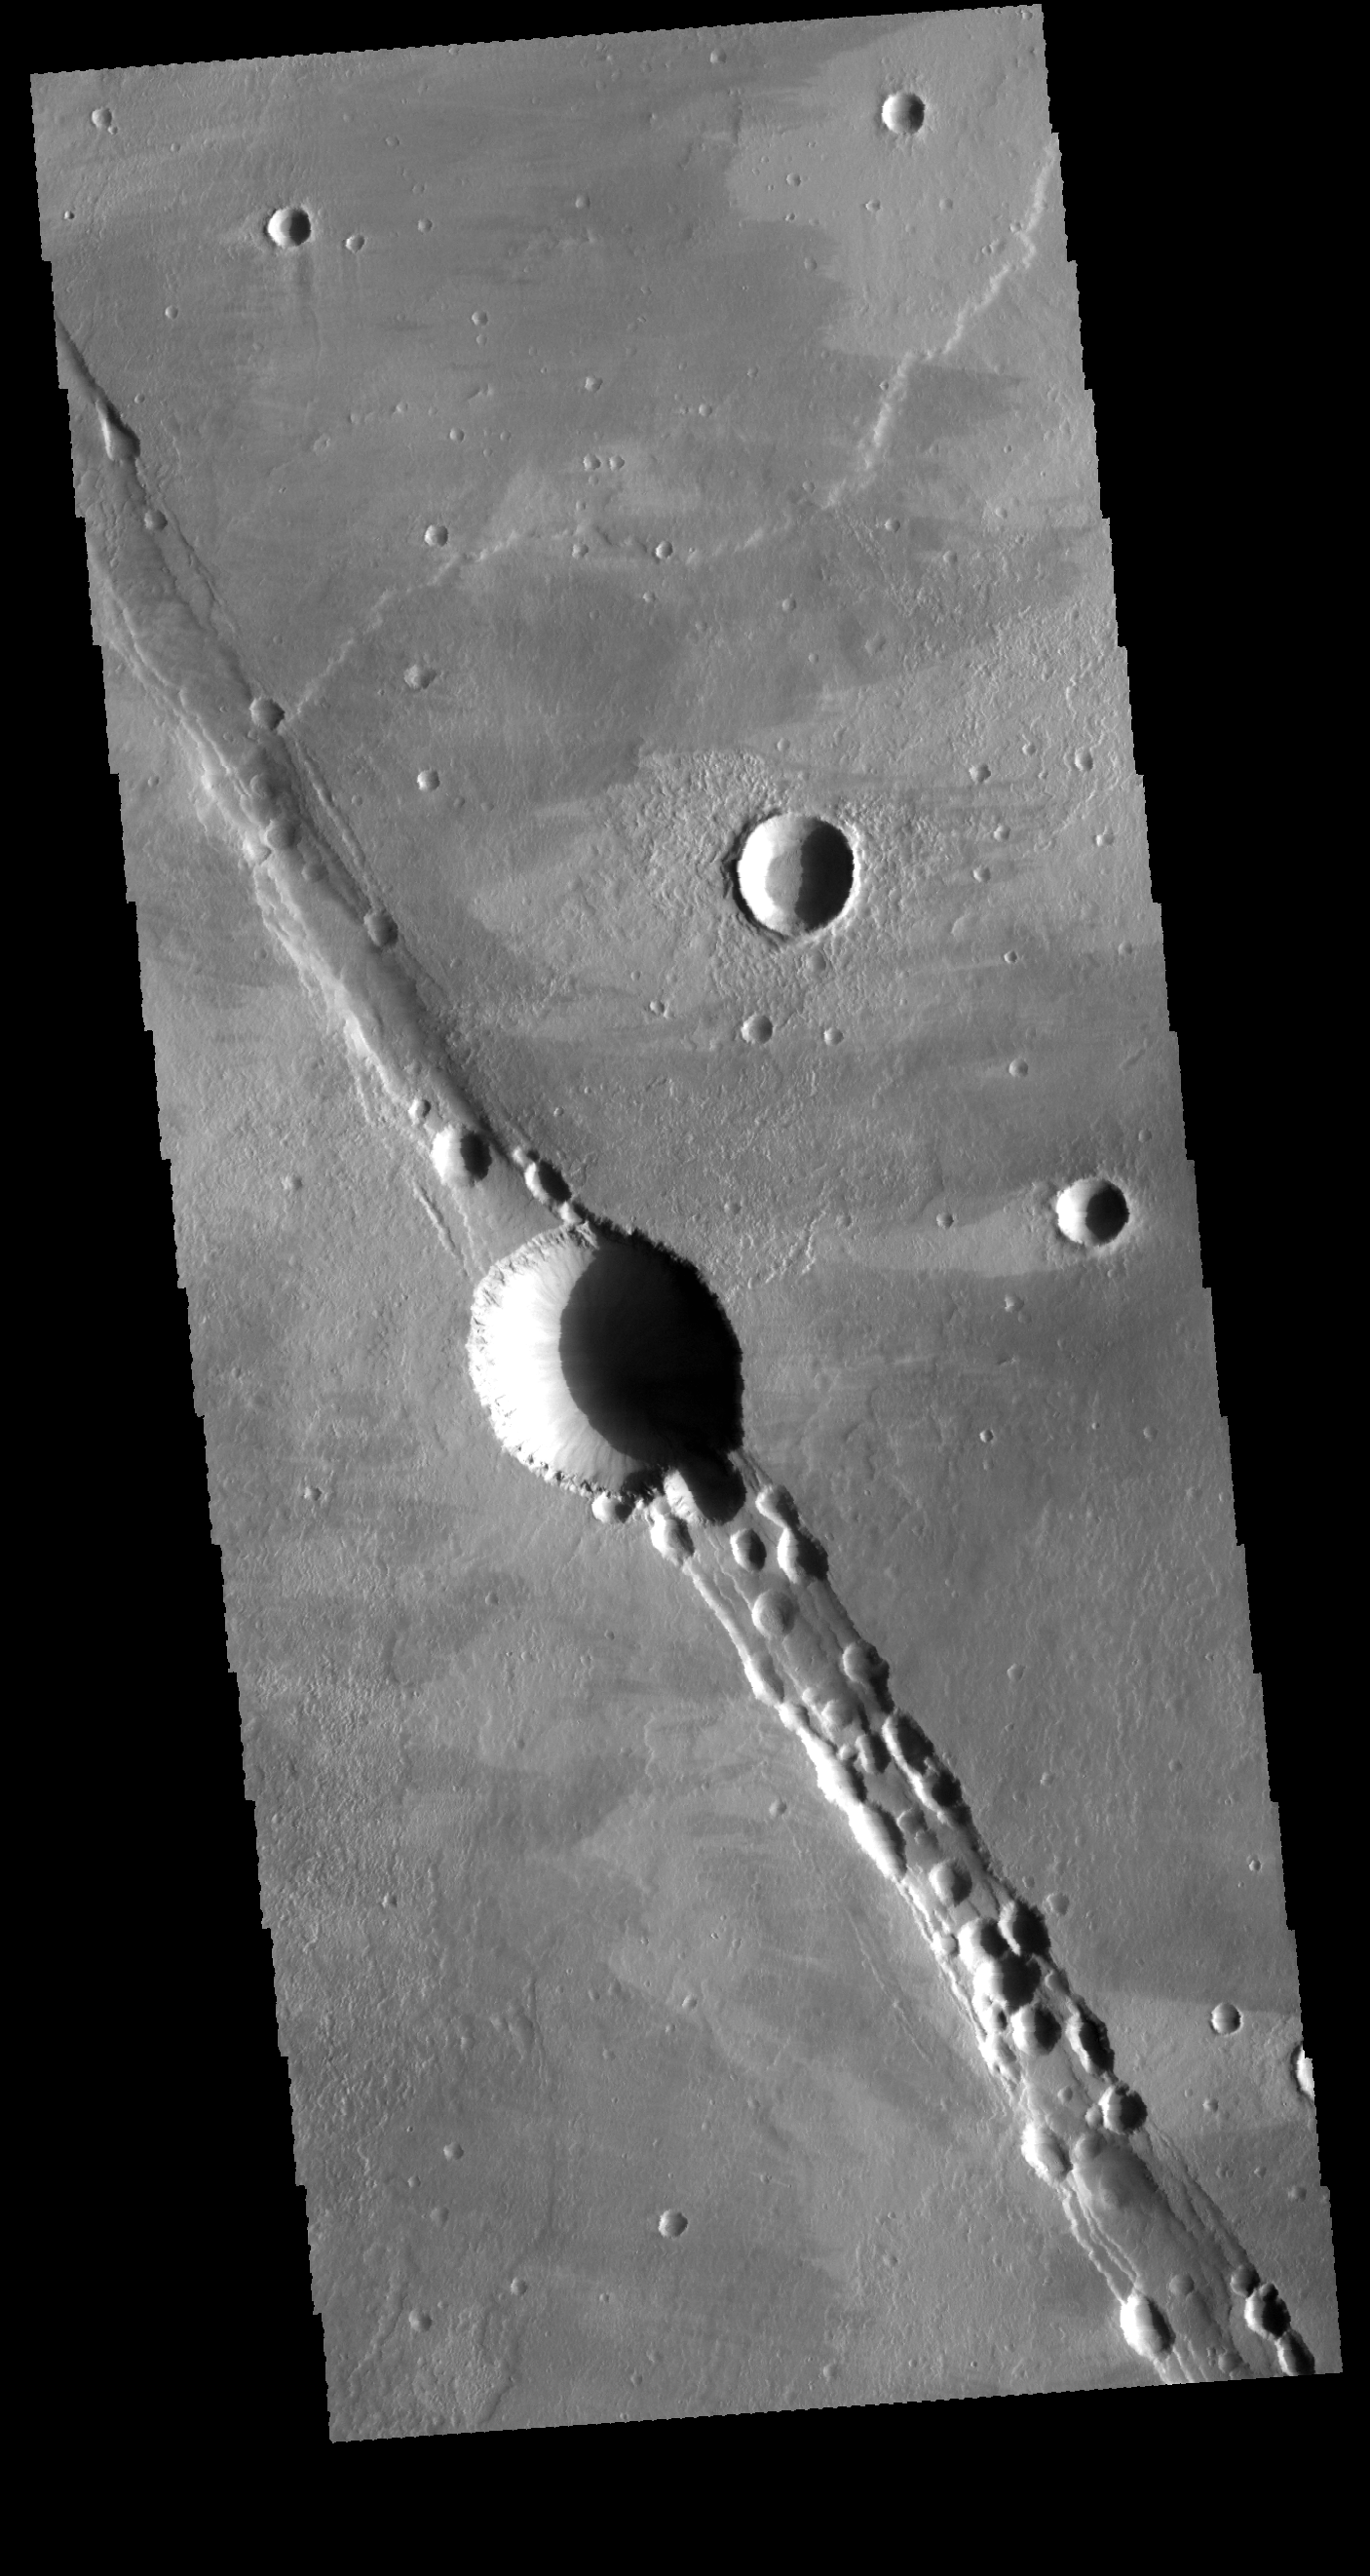

Cyane Fossae

This VIS image show part of Cyane Fossae, located near Alba Mons. The linear feature is bounded by faulting, creating a feature called a graben. The multiple crater-type forms may indicate that the graben served as a location for volcanic flow. The round features typically form where the roof of a lava tube has collapsed.

Credit: NASA/JPL-Caltech/ASU